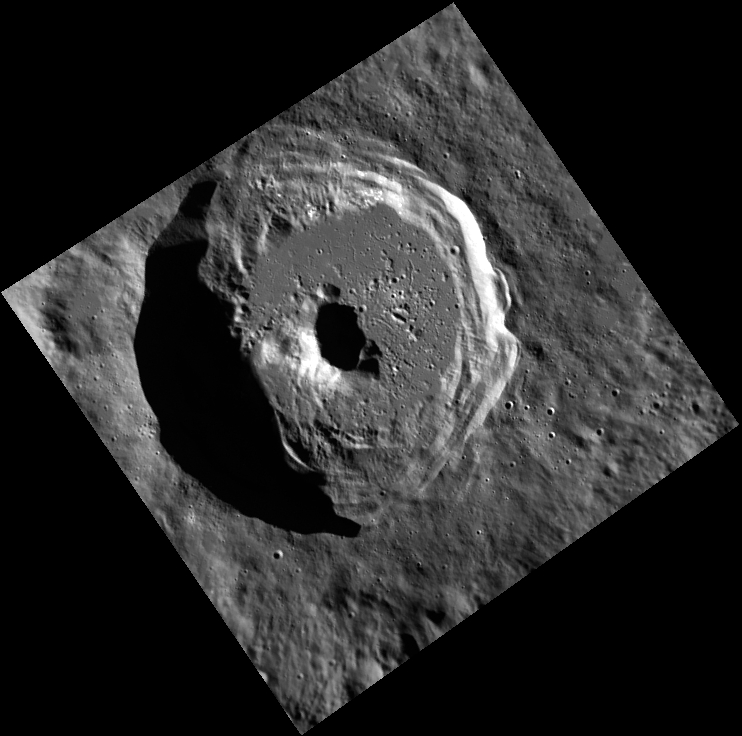

It’s a Complex World

This image, taken with the Wide Angle Camera (WAC), gives us a beautiful view of an unnamed crater in Mercury’s northern hemisphere. The central peak and terraced walls are typical characteristics of the complex craters seen on Mercury. The sharpness of the terraces and rim, along with the smoothness of much of its floor, indicate that this crater is fairly young.

This image was acquired as part of MDIS’s high-resolution albedo base map. The best images for discerning variations in albedo, or brightness, on the surface are acquired when the Sun is overhead, so these images typically are taken with low incidence angles. The albedo base map is a major mapping campaign in MESSENGER’s extended mission and will cover Mercury’s surface at an average resolution of 200 meters/pixel.

Date acquired: April 25, 2012
Image Mission Elapsed Time (MET): 243882976
Image ID: 1709657
Instrument: Wide Angle Camera (WAC) of the Mercury Dual Imaging System (MDIS)
WAC filter: 7 (748 nanometers)
Center Latitude: 60.89°
Center Longitude: 287.4° E
Resolution: 113 meters/pixel
Scale: This crater is about 43 km (27 miles) in diameter
Incidence Angle: 72.9°
Emission Angle: 14.7°
Phase Angle: 87.7°

The MESSENGER spacecraft is the first ever to orbit the planet Mercury, and the spacecraft’s seven scientific instruments and radio science investigation are unraveling the history and evolution of the Solar System’s innermost planet. Visit the Why Mercury? section of this website to learn more about the key science questions that the MESSENGER mission is addressing. During the one-year primary mission, MDIS acquired 88,746 images and extensive other data sets. MESSENGER is now in a year-long extended mission, during which plans call for the acquisition of more than 80,000 additional images to support MESSENGER’s science goals.

These images are from MESSENGER, a NASA Discovery mission to conduct the first orbital study of the innermost planet, Mercury. For information regarding the use of images, see the MESSENGER image use policy.

Credit: NASA/Johns Hopkins University Applied Physics Laboratory/Carnegie Institution of Washington